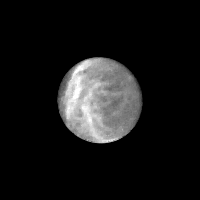

Saturn’s Satellite Rhea

Bright streaks and blotches are visible against a darker back-ground on the surface of Saturn’s satellite Rhea, seen in this Voyager 1 image taken Nov. 11, 1980 from a range of 1,925,000 kilometers (1,196,000 miles). Even the dark areas, thought to be water frost and ice, are fairly bright with about 50 percent reflectance. The bright streaks may be related to impacts by objects that throw out pulverized ice grains from beneath the ice-covered surface. Some of the bright streaks are not straight but have a curved appearance similar to the grooved, icy terrain on Jupiter’s satellite Ganymede seen in Voyager photographs taken at this resolution. Scientists do knot yet know if a satellite of Rhea’s size (approximately 1,500 kilometers or 900 miles in diameter) can have an active thermal history like Ganymede’s, but higher resolution photographs taken by Voyager should reveal clues to its history. The Voyager Project is managed by the Jet Propulsion Laboratory for NASA.

Credit: NASA/JPL